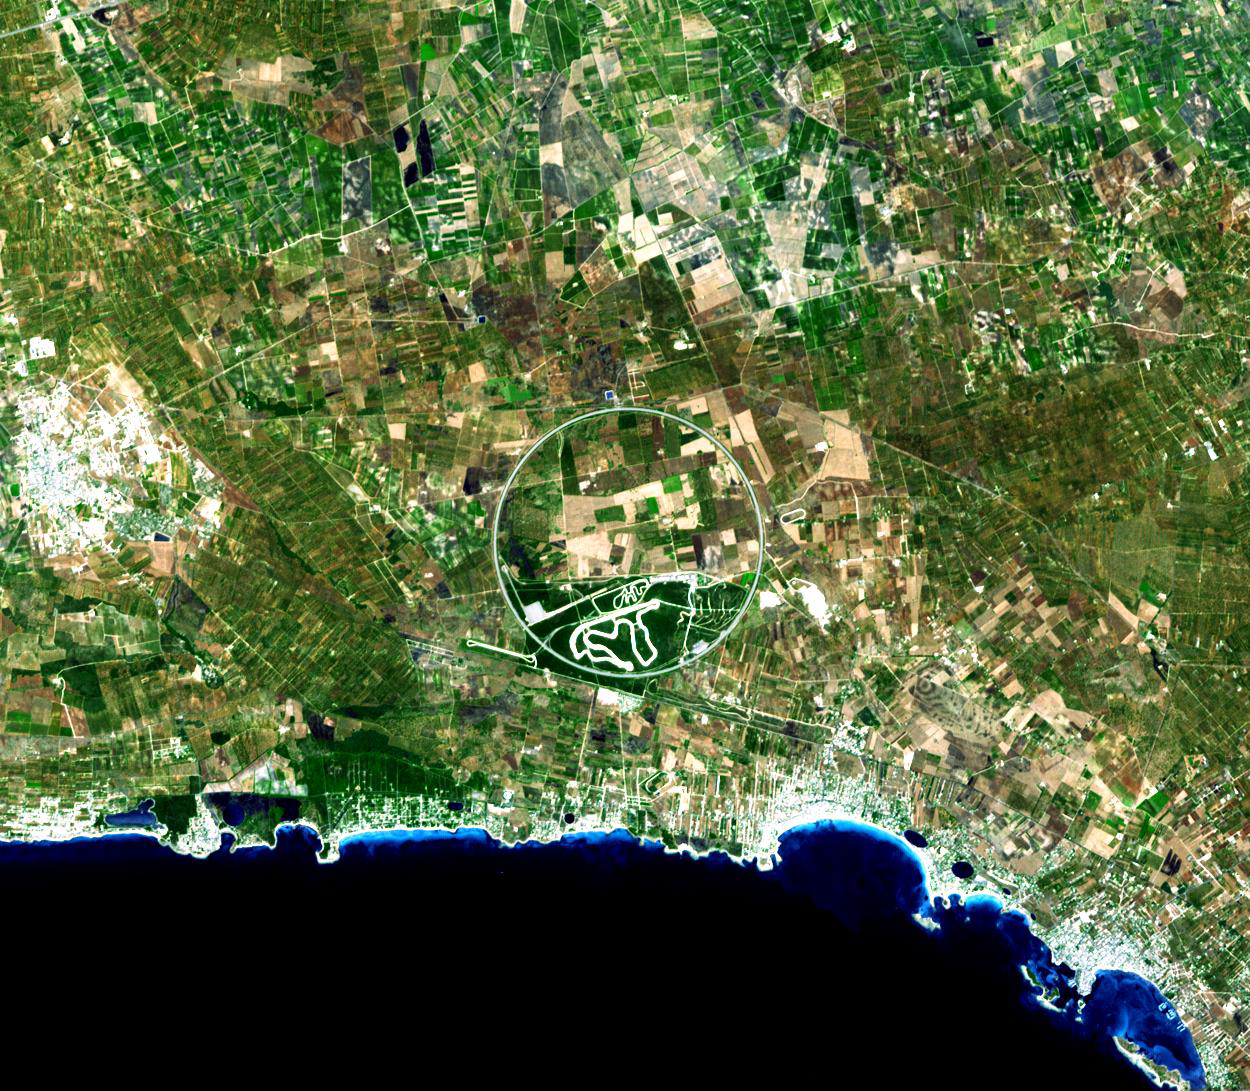

Nardò Ring, Italy

The Nardò Ring is a striking visual feature from space, and astronauts have photographed it several times. The Ring is a race car test track; it is 12.5 kilometers long and steeply banked to reduce the amount of active steering needed by drivers. The Nardò Ring lies in a remote area on the heel of Italy’s “boot,” 50 kilometers east of the naval port of Taranto. The Ring encompasses a number of active (green) and fallow (brown to dark brown) agricultural fields. In this zone of intensive agriculture, farmers gain access to their fields through the Ring via a series of underpasses. Winding features within the southern section of the Ring appear to be smaller, unused race tracks.

The image covers an area of 18.8 x 16.4 km, was acquired on August 17. 2007, and is located at 49.3 degrees north latitude, 17.8 degrees east longitude.

The U.S. science team is located at NASA’s Jet Propulsion Laboratory, Pasadena, Calif. The Terra mission is part of NASA’s Science Mission Directorate.

Credit: NASA/GSFC/METI/ERSDAC/JAROS, and U.S./Japan ASTER Science Team